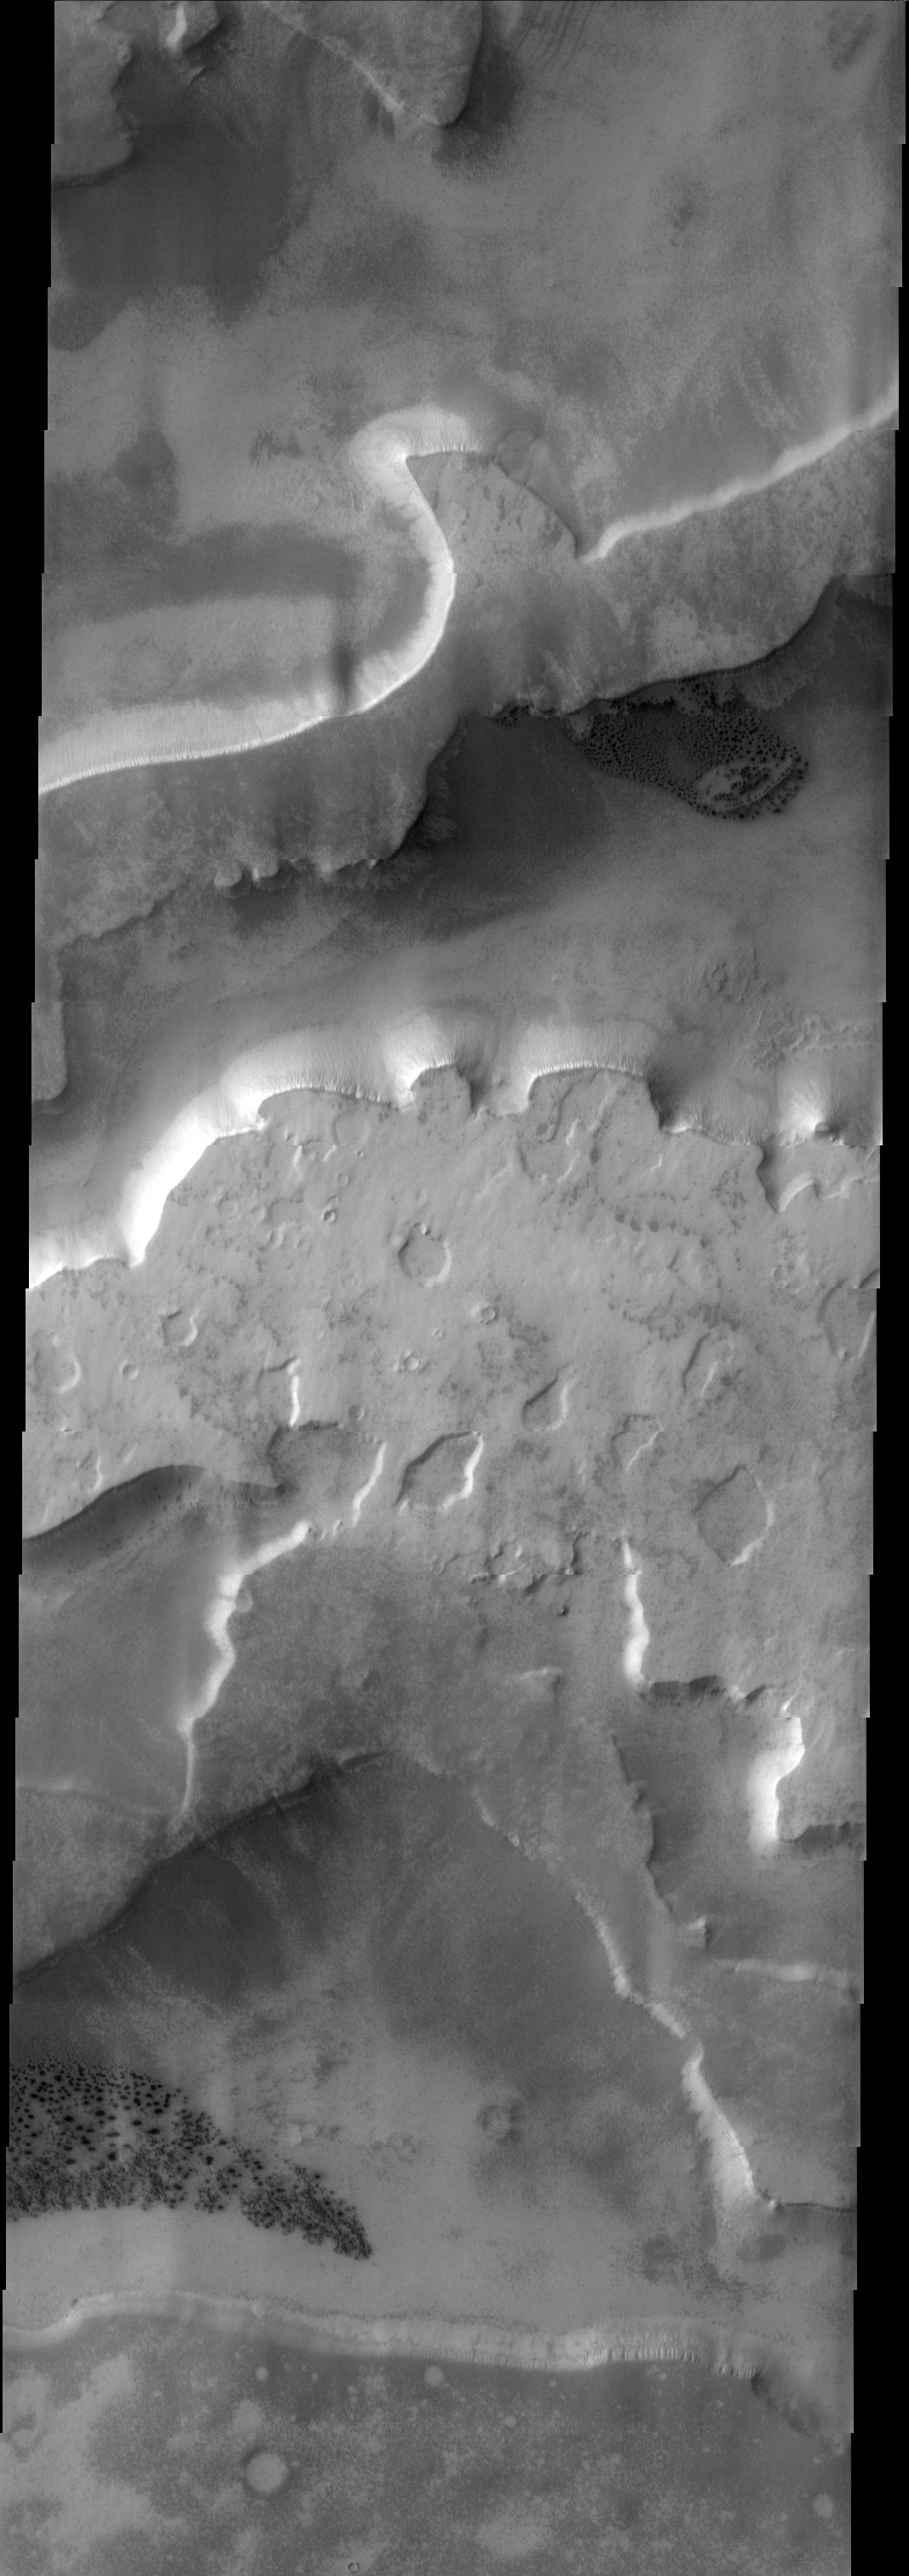

Etched Terrain

Released 17 June 2003

This stunning THEMIS visible image was acquired in “etched terrain” near the south pole of Mars. In several places in this image there are large areas with many dark spots. These spots have been noticed to appear and disappear as the seasons progress on Mars. As the southern hemisphere of Mars gets warmer, carbon dioxide frost present in this terrain sublimates, leaving behind the dark spots.

Image information: VIS instrument. Latitude -73.5, Longitude 351.3 East (8.7 West). 19 meter/pixel resolution.

Note: this THEMIS visual image has not been radiometrically nor geometrically calibrated for this preliminary release. An empirical correction has been performed to remove instrumental effects. A linear shift has been applied in the cross-track and down-track direction to approximate spacecraft and planetary motion. Fully calibrated and geometrically projected images will be released through the Planetary Data System in accordance with Project policies at a later time.

NASA’s Jet Propulsion Laboratory manages the 2001 Mars Odyssey mission for NASA’s Office of Space Science, Washington, D.C. The Thermal Emission Imaging System (THEMIS) was developed by Arizona State University, Tempe, in collaboration with Raytheon Santa Barbara Remote Sensing. The THEMIS investigation is led by Dr. Philip Christensen at Arizona State University. Lockheed Martin Astronautics, Denver, is the prime contractor for the Odyssey project, and developed and built the orbiter. Mission operations are conducted jointly from Lockheed Martin and from JPL, a division of the California Institute of Technology in Pasadena.

Credit: NASA/JPL/Arizona State University